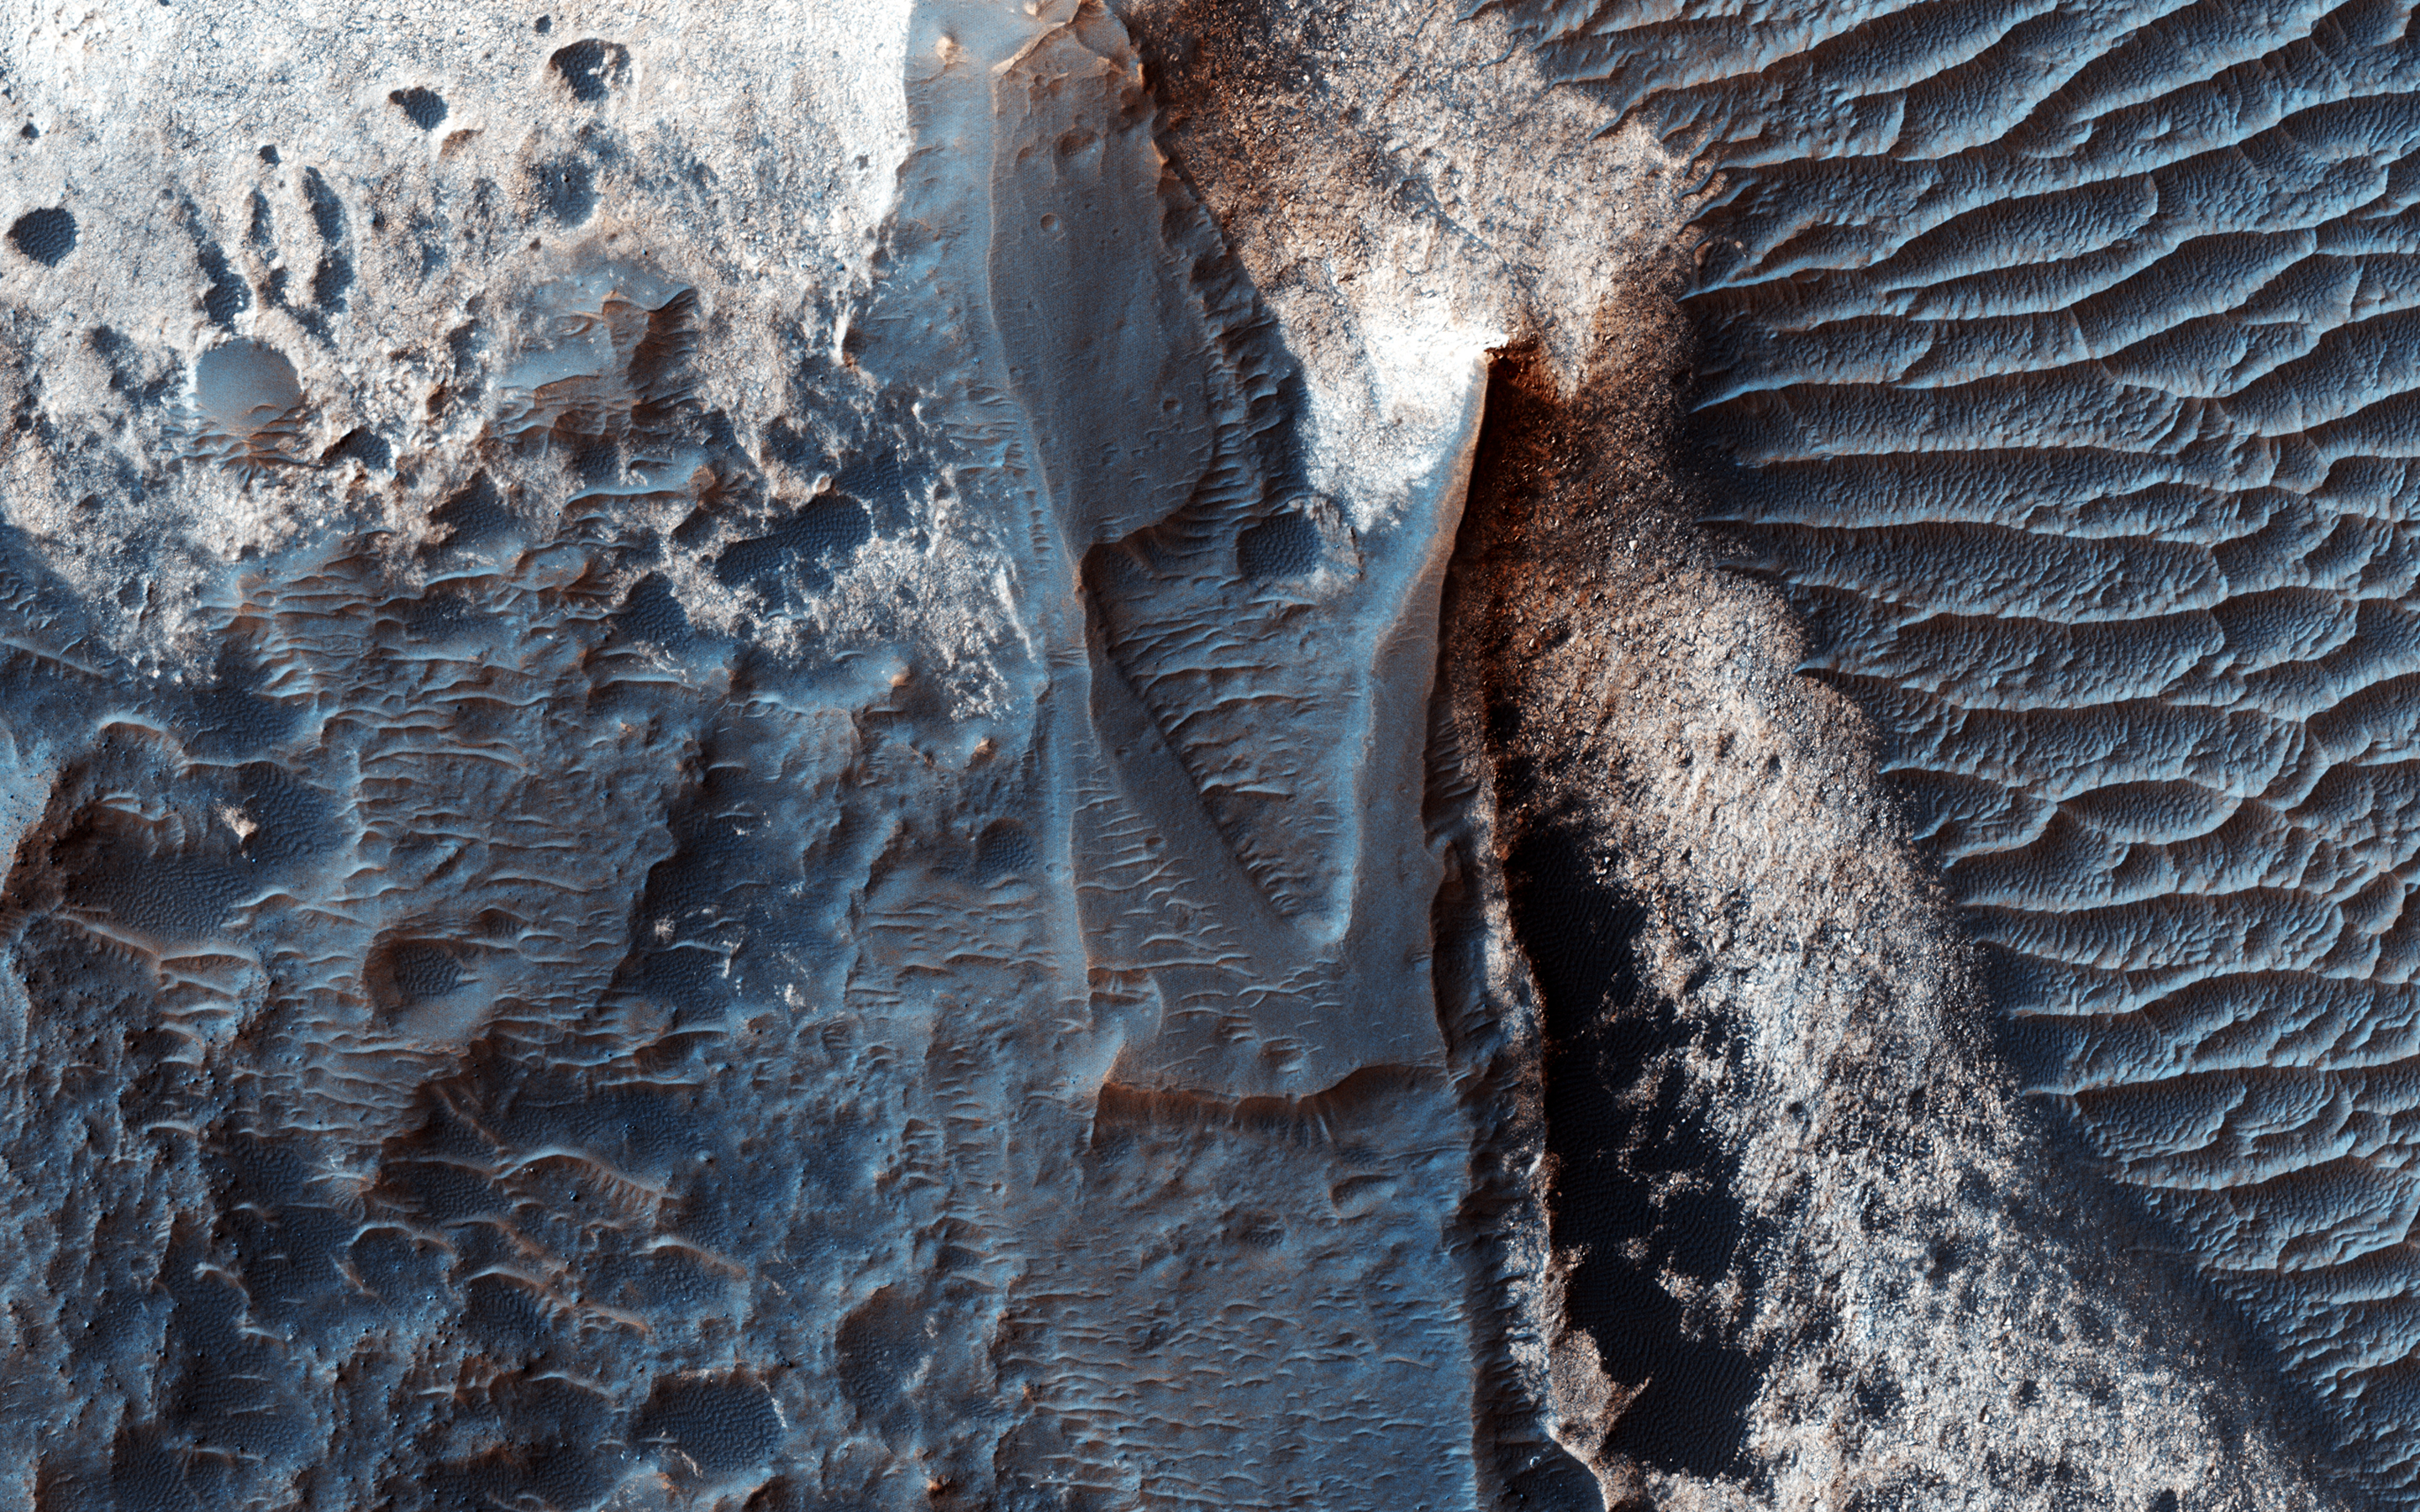

Deposits along the Northern Wall of Melas Chasma

It has been known since the 1970s when the Viking orbiters took pictures of Mars that there are large (i.e., several kilometers-thick) mounds of light-toned deposits within the central portion of Valles Marineris. More recent higher resolution images of Mars, including this image of Melas Chasma, show that the wall rocks of Valles Mariners also contain similar, albeit thinner, light-toned deposits.

Spectral data from the CRISM instrument indicate that the larger mounds are composed of sulfates. Some of the wall rock deposits are also made up of sulfates, but others contain clays or mixtures of several kinds of hydrated materials, suggesting that multiple aqueous processes, perhaps at different times within Valles Marineris, formed the variety of deposits we now observe.

The University of Arizona, Tucson, operates HiRISE, which was built by Ball Aerospace & Technologies Corp., Boulder, Colo. NASA’s Jet Propulsion Laboratory, a division of the California Institute of Technology in Pasadena, manages the Mars Reconnaissance Orbiter Project for NASA’s Science Mission Directorate, Washington.

Credit: NASA/JPL-Caltech/Univ. of Arizona